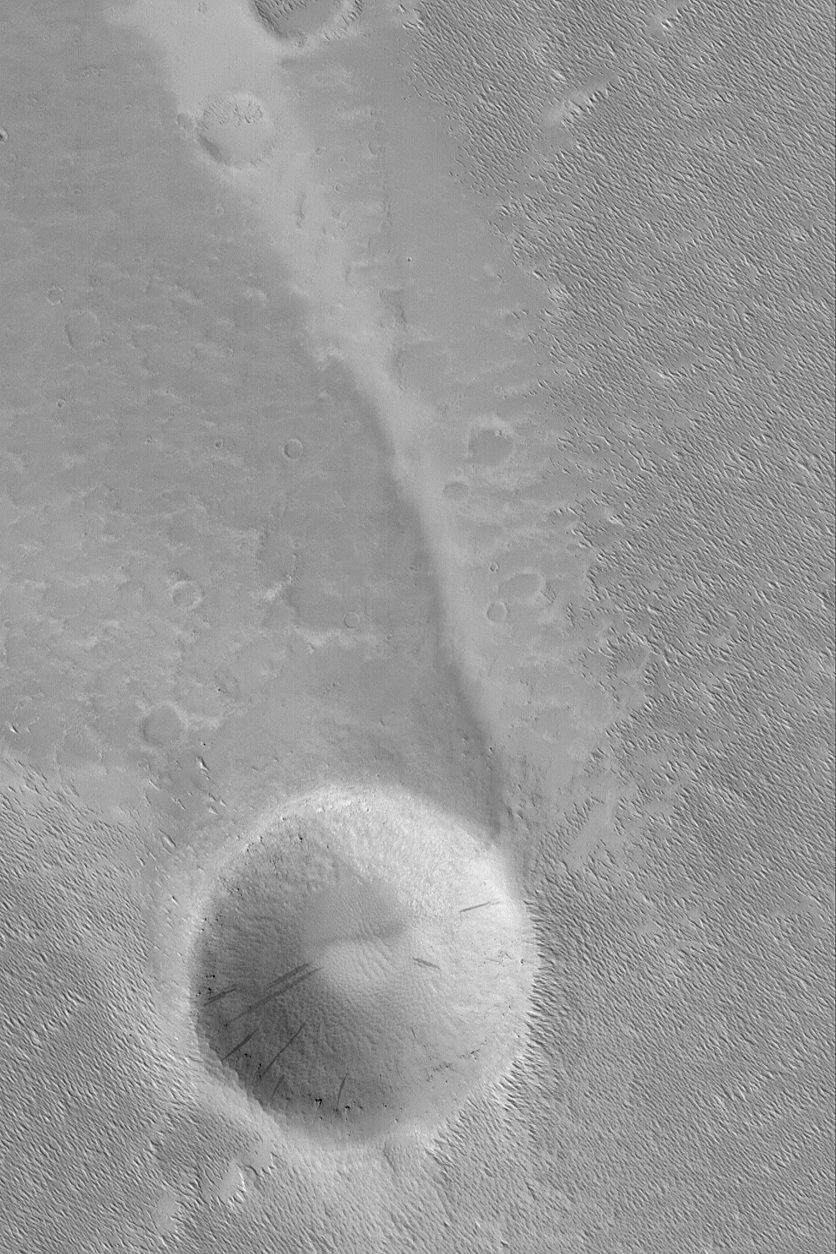

Wind Streak and Crater

23 February 2004
This Mars Global Surveyor (MGS) Mars Orbiter Camera (MOC) image shows a wind streak developed in the lee of a meteor impact crater in western Daedalia Planum. The dominant winds responsible for the streak blew from the bottom/lower right (southeast). The image is located near 9.9°S, 144.9°W. Sunlight illuminates the scene from the lower left; the picture covers an area 3 km (1.9 mi) wide.

Credit: NASA/JPL/Malin Space Science Systems